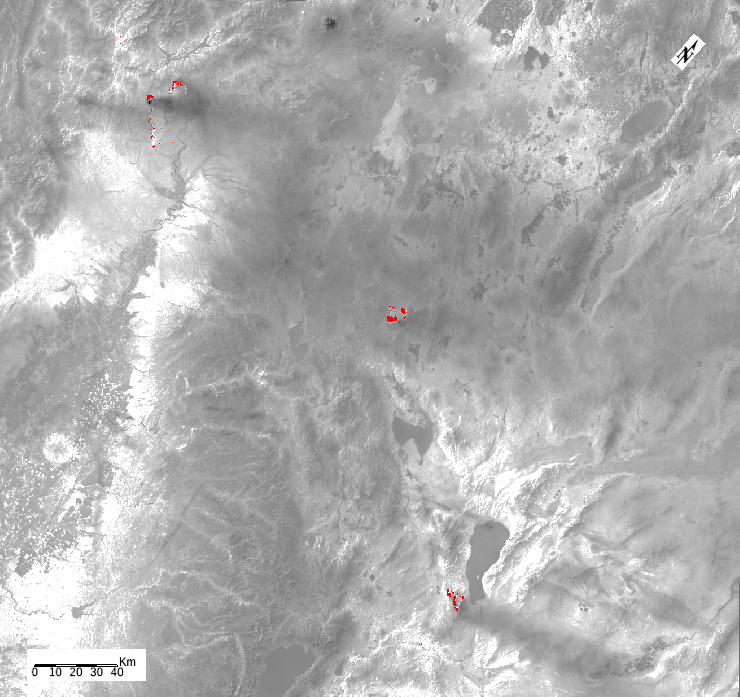

ECOSTRESS Detects Wildfires in Western U.S.

ECOSTRESS, NASA’s new Earth-observing mission aboard the International Space Station, detected three wildfires burning in the western US on July 28, 2018 — the Carr and Whaleback fires in California, and the Perry Fire in Nevada. The fires can be seen in red in Figures 1 and 2. Zooming in on the two larger fires shows the heat data in more detail and also reveals the fires’ thick smoke plumes.

ECOSTRESS launched on June 29 as part of a SpaceX commercial resupply mission to the space station. Its primary mission is to measure surface temperatures to detect plant health; however, it can also detect other heat-related phenomenon like heat waves, volcanoes and wildfires. This is the first image of wildfires acquired from ECOSTRESS.

JPL built and manages the ECOSTRESS mission for NASA’s Earth Science Division in the Science Mission Directorate in Washington. ECOSTRESS is sponsored by NASA’s Earth System Science Pathfinder program, managed by NASA’s Langley Research Center in Hampton, Virginia.

Credit: NASA/JPL-Caltech